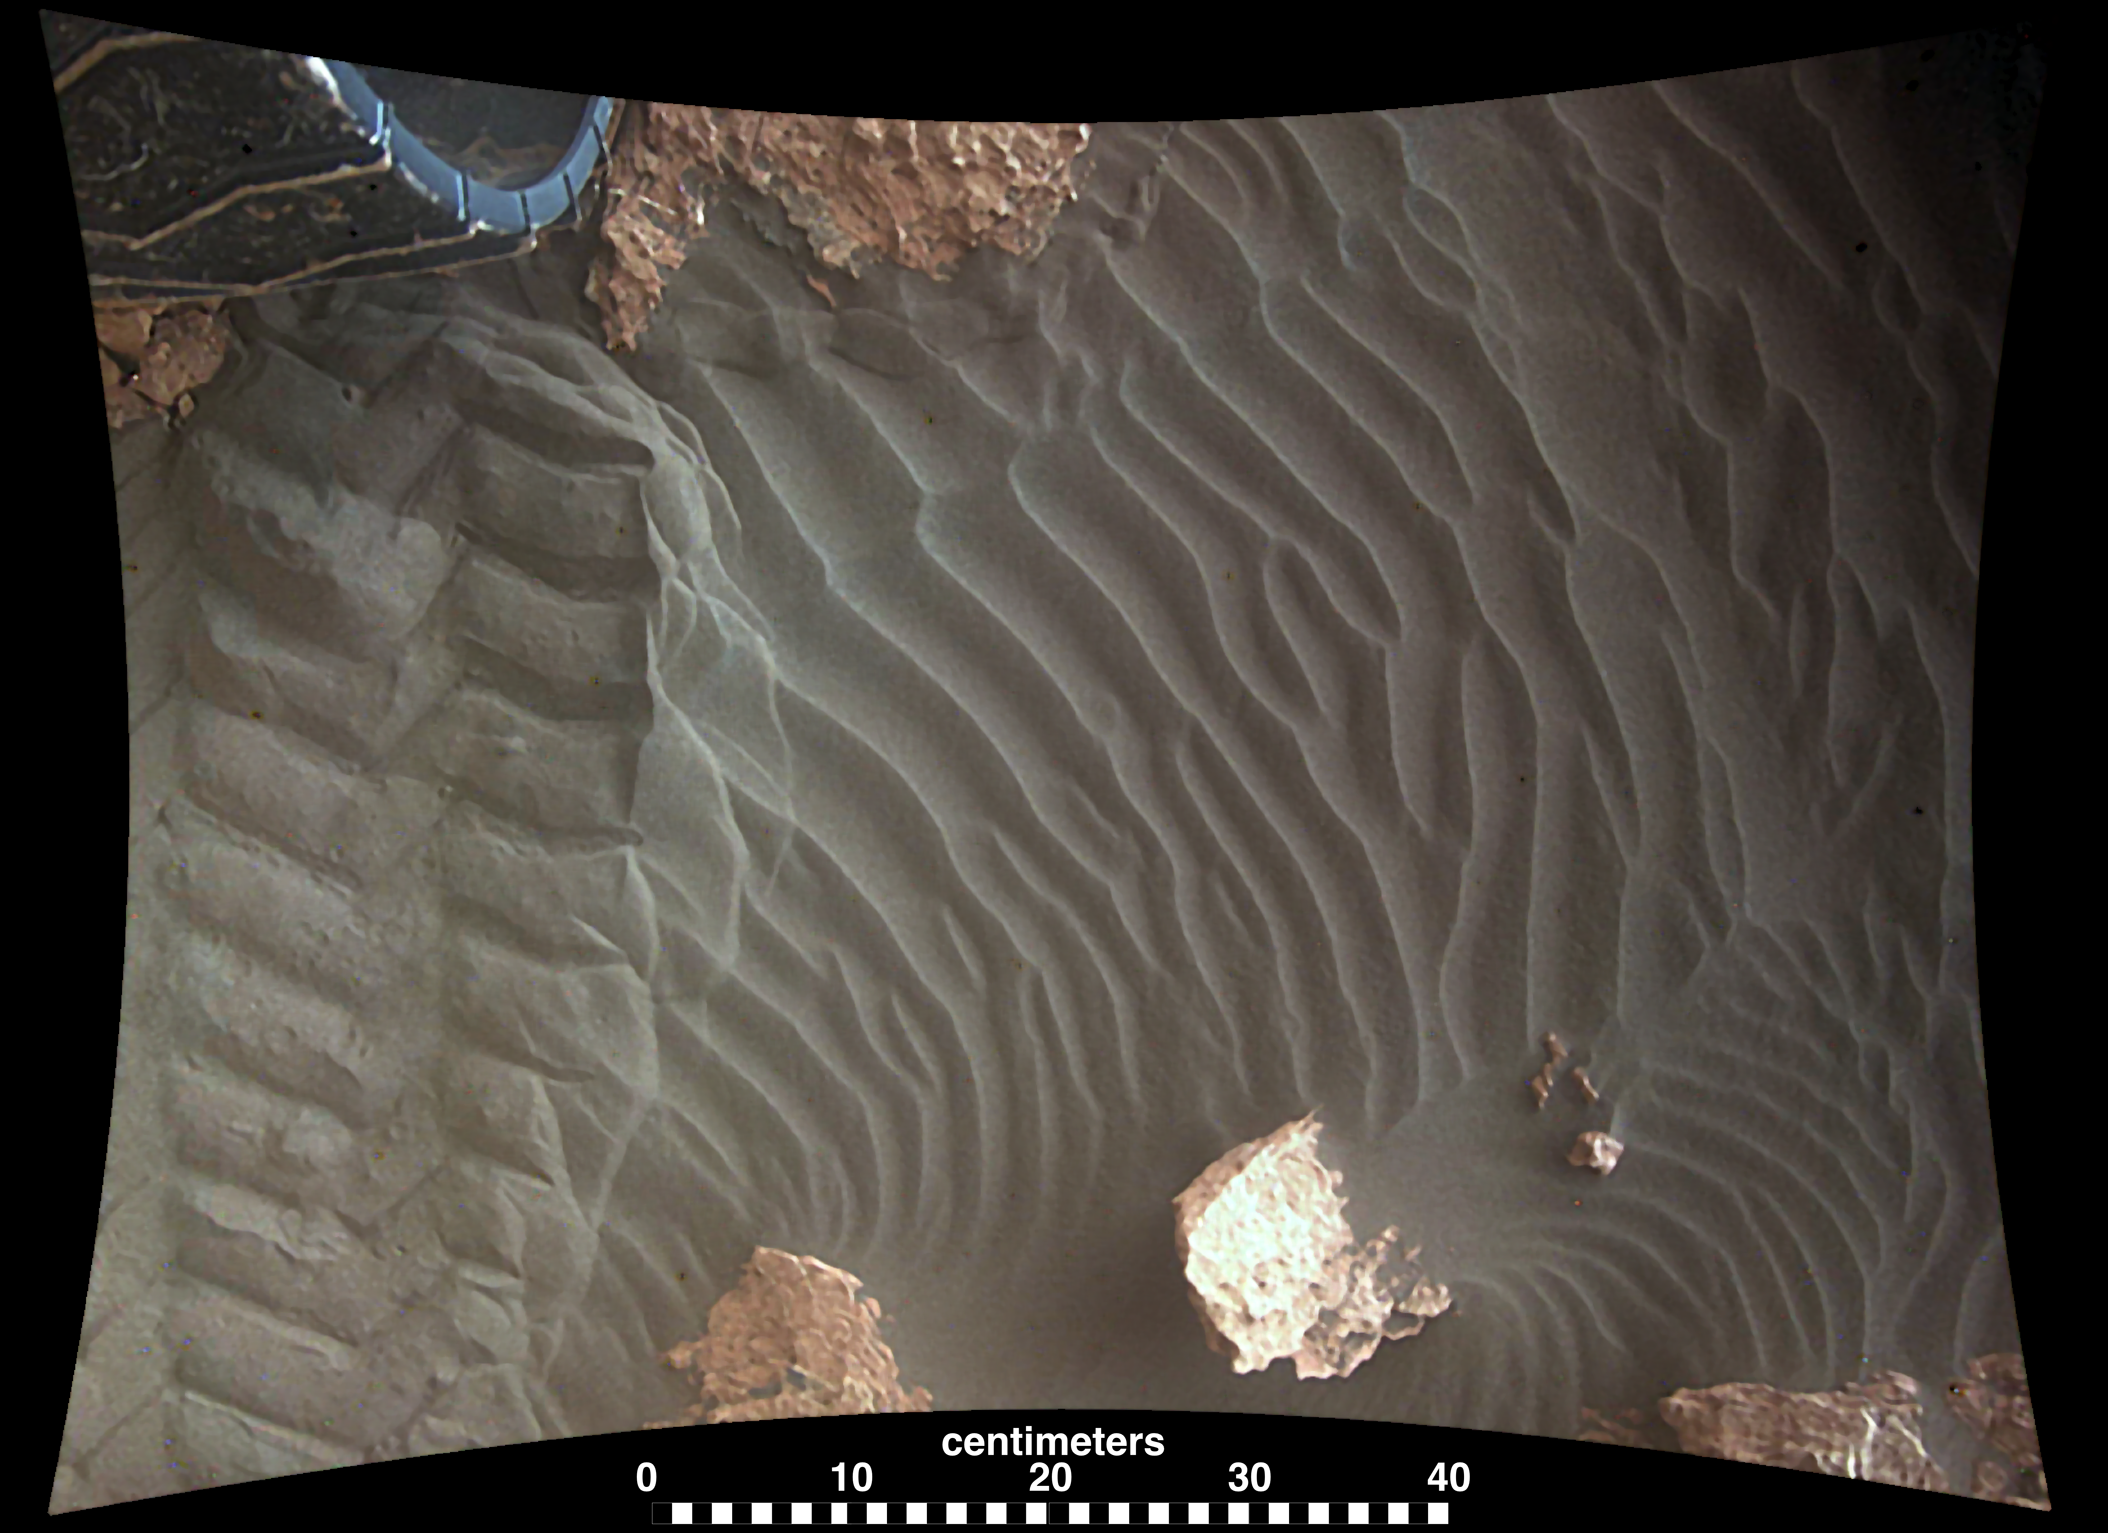

Sand Moving Under Curiosity, One Day to Next

The pair of images in this animation shows effects of one Martian day of wind blowing sand underneath NASA’s Curiosity Mars rover on a non-driving day for the rover. Each image was taken just after sundown by the rover’s downward-looking Mars Descent Imager (MARDI). The area of ground shown in the images spans about 3 feet (about 1 meter) left-to-right.

The first image was taken on Jan. 23, 2017, during the 1,587th Martian day, or sol, of Curiosity’s work on Mars. Figure 1 above is the image with a scale bar in centimeters. The second was taken on Jan. 24, 2017 (Sol 1588). The day-apart images by MARDI were taken as a part of investigation of wind’s effects during Martian summer, the windiest time of year in Gale Crater.

When Curiosity landed inside Gale Crater in August 2012, MARDI recorded the descent from the rover’s point of view. Malin Space Science Systems, San Diego, built and operates MARDI.

NASA’s Jet Propulsion Laboratory, a division of the Caltech in Pasadena, California, manages the Mars Science Laboratory Project for the NASA Science Mission Directorate, Washington, and built the project’s Curiosity rover.

Credit: NASA/JPL-Caltech/MSSS